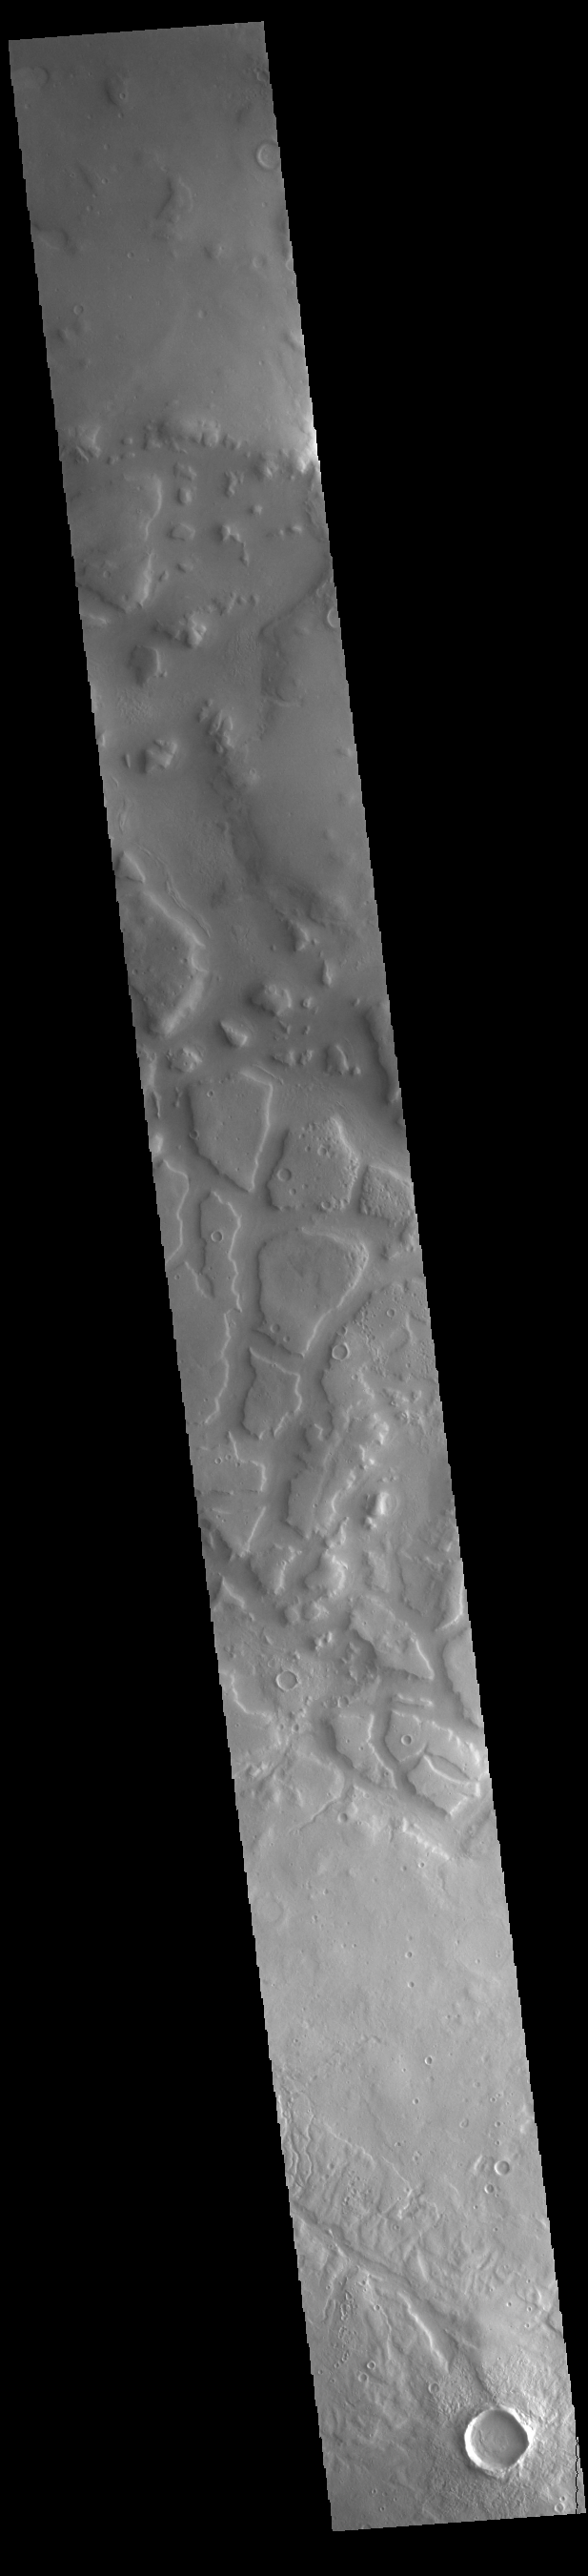

Ismeniae Fossae

Ismeniae Fossae is a large region containing irregular valleys. Located in northeastern Arabia Terra, it is 287 km (178 miles) across.

Credit: NASA/JPL-Caltech/ASU